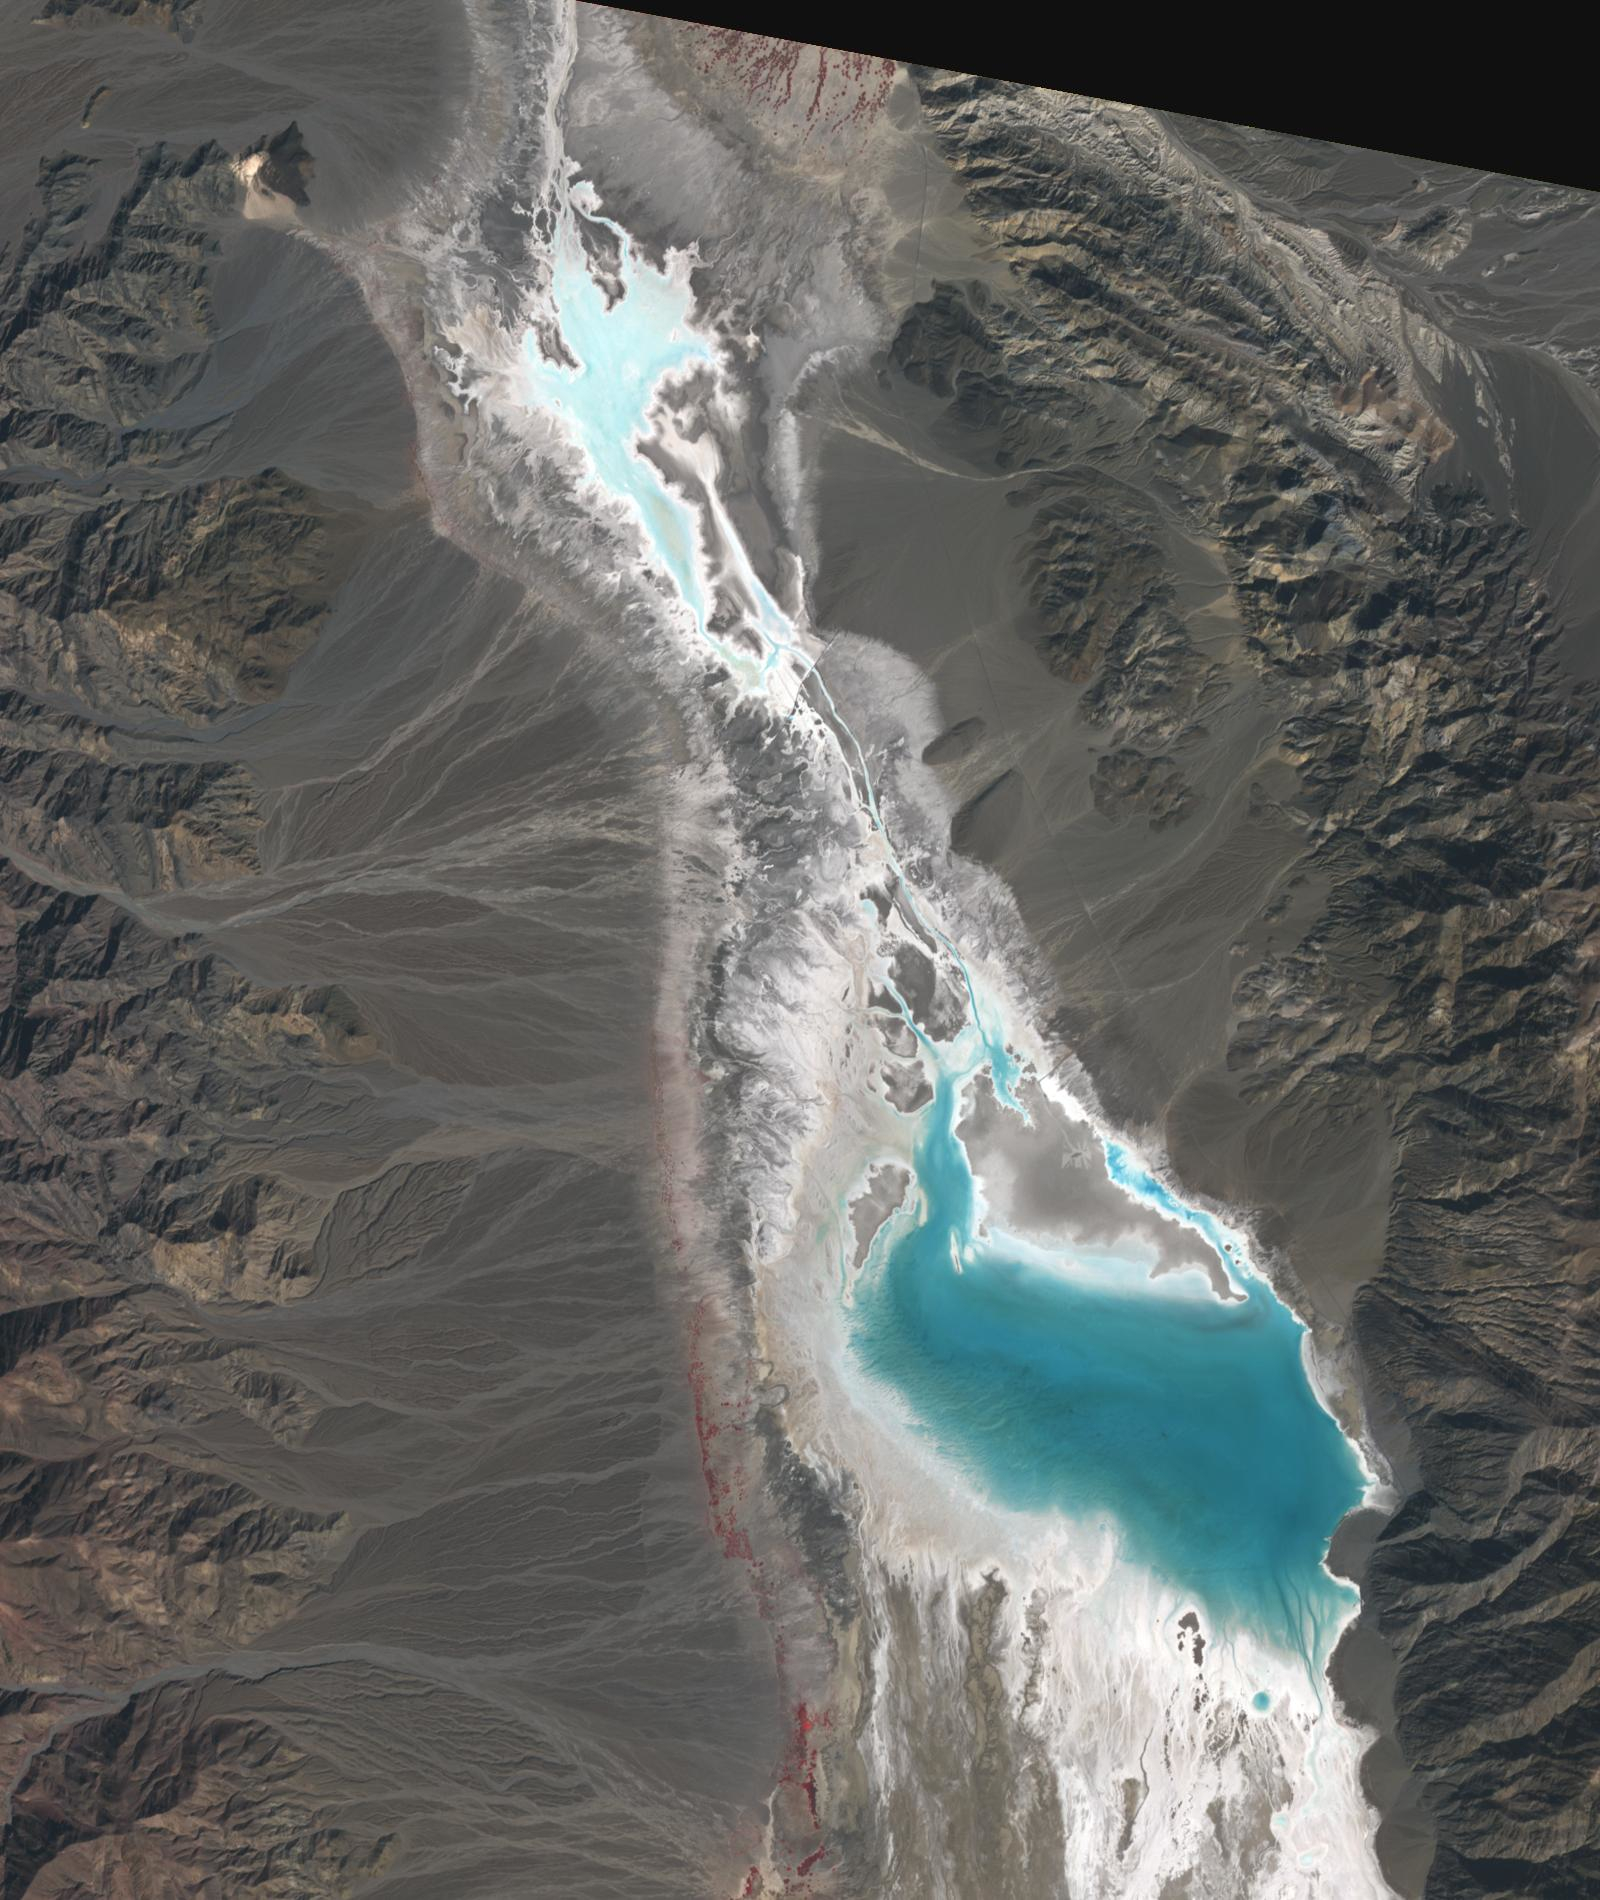

Badwater, Death Valley

Badwater, Death Valley, 2012

Badwater Basin in Death Valley, California, is one of the driest places on Earth. In August, Hurricane Hilary dropped a year’s worth of rain in a single day. Floodwaters have filled the ephemeral lake to a depth of about 60 cm. But the lake may evaporate in the next weeks. The scenes were acquired October 25, 2023 and November 10, 2012; cover an area of 24 by 28.5 km, and are located at 36.3 degrees north, 116.8 degrees west.

With its 14 spectral bands from the visible to the thermal infrared wavelength region and its high spatial resolution of about 50 to 300 feet (15 to 90 meters), ASTER images Earth to map and monitor the changing surface of our planet. ASTER is one of five Earth-observing instruments launched Dec. 18, 1999, on Terra. The instrument was built by Japan’s Ministry of Economy, Trade and Industry. A joint U.S./Japan science team is responsible for validation and calibration of the instrument and data products.

The broad spectral coverage and high spectral resolution of ASTER provides scientists in numerous disciplines with critical information for surface mapping and monitoring of dynamic conditions and temporal change. Example applications are monitoring glacial advances and retreats; monitoring potentially active volcanoes; identifying crop stress; determining cloud morphology and physical properties; wetlands evaluation; thermal pollution monitoring; coral reef degradation; surface temperature mapping of soils and geology; and measuring surface heat balance.

The U.S. science team is located at NASA’s Jet Propulsion Laboratory in Pasadena, Calif. The Terra mission is part of NASA’s Science Mission Directorate, Washington.

Credit: NASA/METI/AIST/Japan Space Systems, and U.S./Japan ASTER Science Team